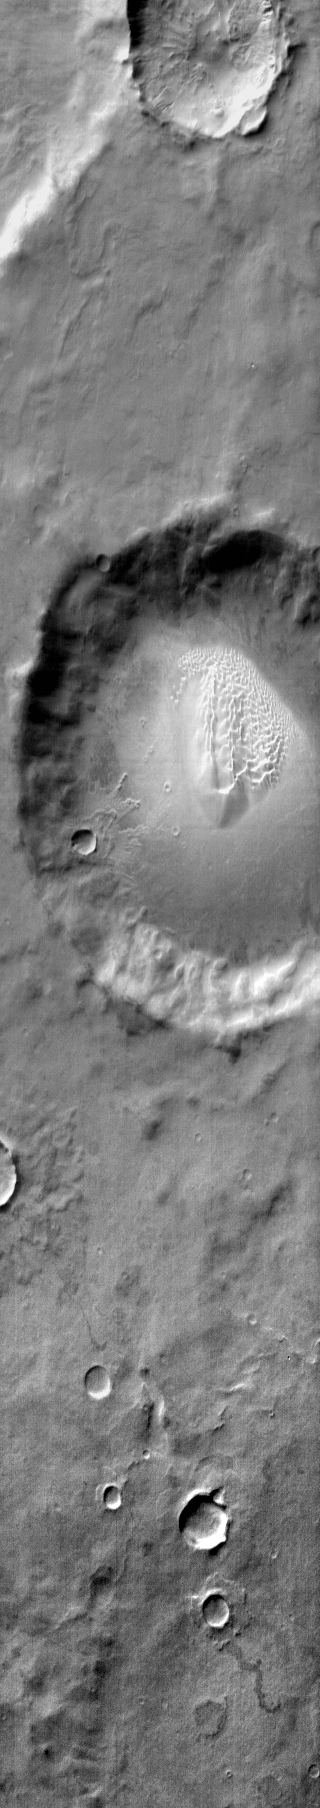

Dunes Southeast of Proctor Crater

This daytime IR image shows a sand sheet with dune forms on the floor of an unnamed crater southeast of Proctor Crater.

Image information: IR instrument. Latitude -52.3N, Longitude 33.0E. 121 meter/pixel resolution.

Please see the THEMIS Data Citation Note for details on crediting THEMIS images.

Note: this THEMIS visual image has not been radiometrically nor geometrically calibrated for this preliminary release. An empirical correction has been performed to remove instrumental effects. A linear shift has been applied in the cross-track and down-track direction to approximate spacecraft and planetary motion. Fully calibrated and geometrically projected images will be released through the Planetary Data System in accordance with Project policies at a later time.

NASA’s Jet Propulsion Laboratory manages the 2001 Mars Odyssey mission for NASA’s Office of Space Science, Washington, D.C. The Thermal Emission Imaging System (THEMIS) was developed by Arizona State University, Tempe, in collaboration with Raytheon Santa Barbara Remote Sensing. The THEMIS investigation is led by Dr. Philip Christensen at Arizona State University. Lockheed Martin Astronautics, Denver, is the prime contractor for the Odyssey project, and developed and built the orbiter. Mission operations are conducted jointly from Lockheed Martin and from JPL, a division of the California Institute of Technology in Pasadena.

Credit: NASA/JPL/ASU